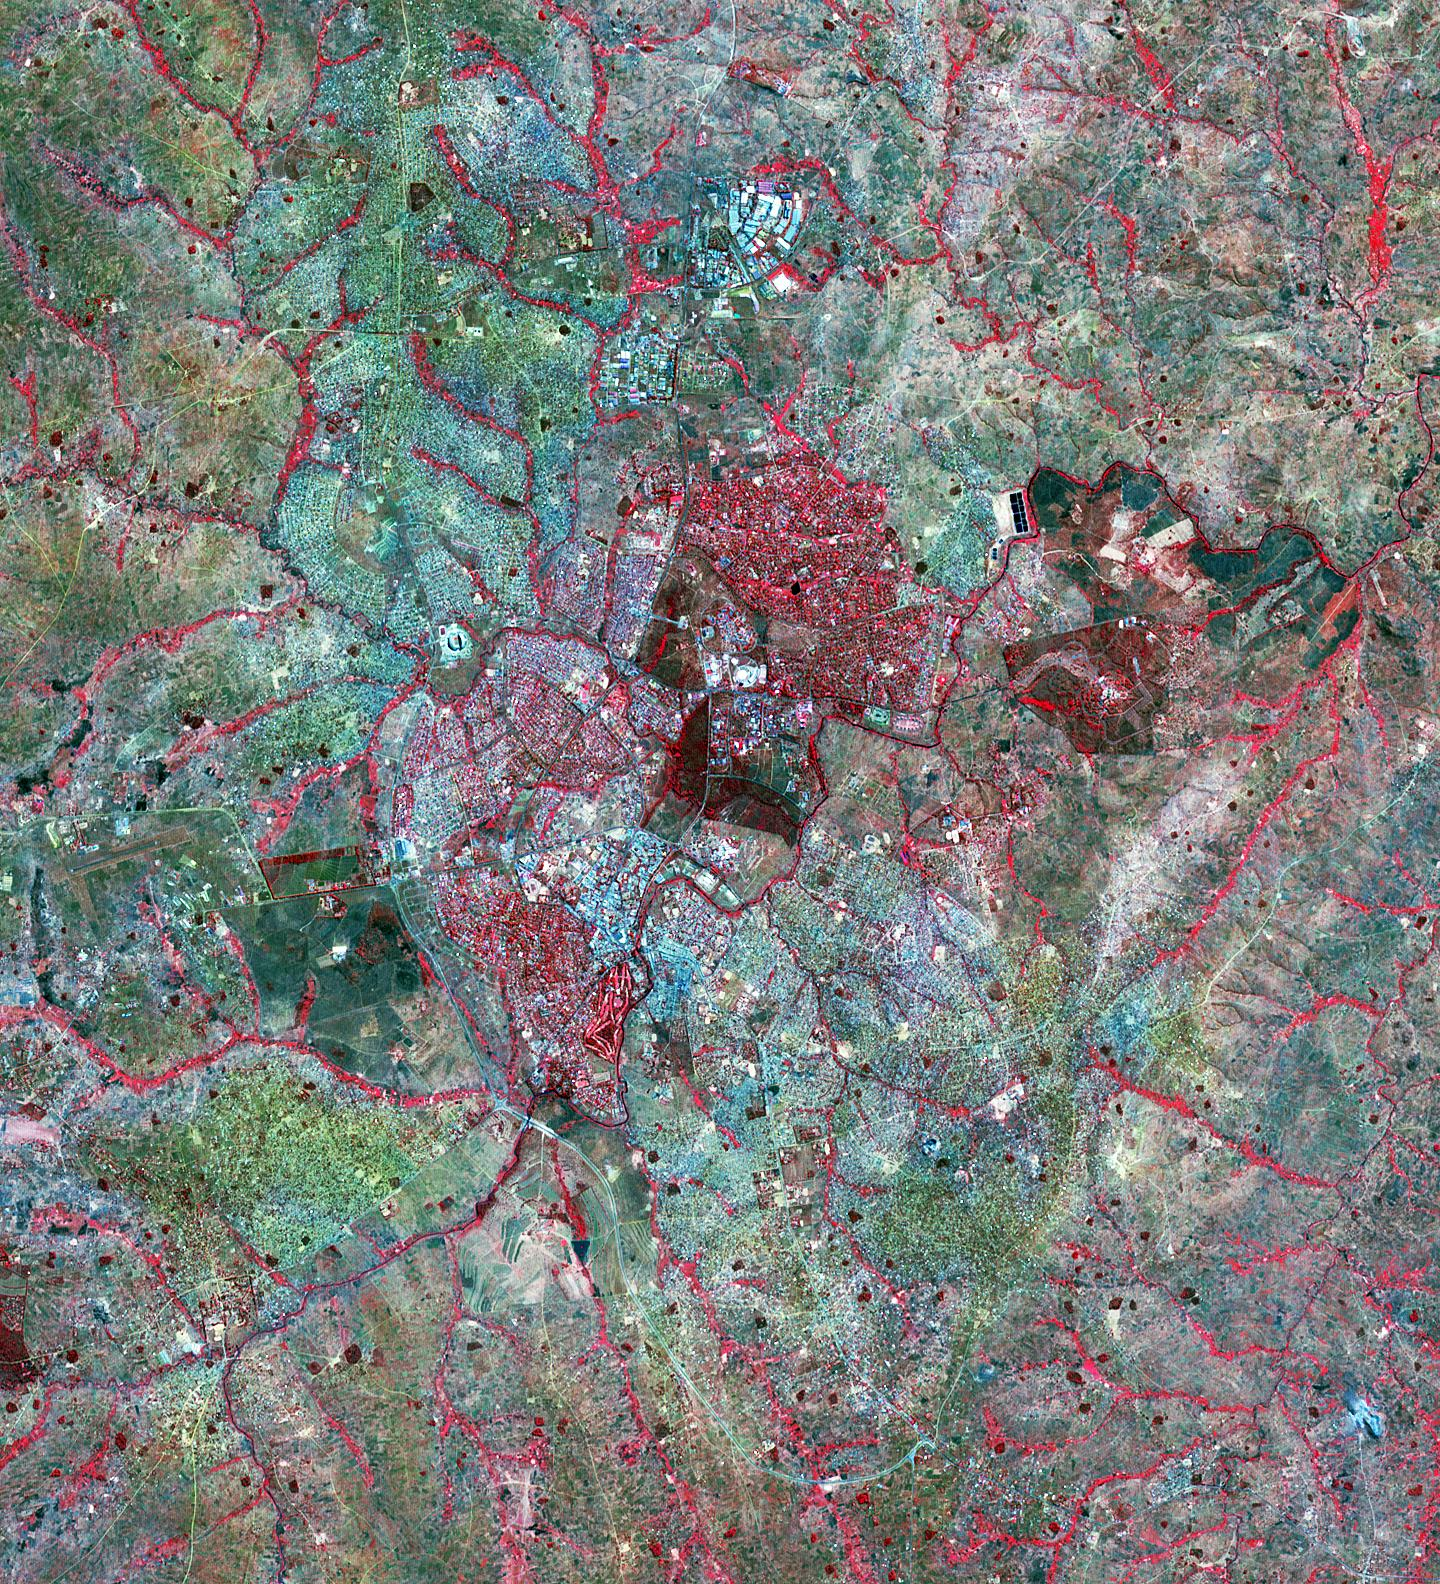

Lilongwe, Malawi

Lilongwe is the capital city of Malawi. Like many cities in Africa, it has seen phenomenal growth in the last 50 years. In 1966 the population was about 19,000; in 1987 the census counted 223,000 inhabitants; and in 2015 1,080,000 residents called Lilongwe home. . The Landsat image was acquired 27 August 1984, and the ASTER image on 31 July 2015. The images cover an area of 20 by 33 km, and are located at 14 degrees south, 33.8 degrees east.

With its 14 spectral bands from the visible to the thermal infrared wavelength region and its high spatial resolution of 15 to 90 meters (about 50 to 300 feet), ASTER images Earth to map and monitor the changing surface of our planet. ASTER is one of five Earth-observing instruments launched Dec. 18, 1999, on Terra. The instrument was built by Japan’s Ministry of Economy, Trade and Industry. A joint U.S./Japan science team is responsible for validation and calibration of the instrument and data products.

The broad spectral coverage and high spectral resolution of ASTER provides scientists in numerous disciplines with critical information for surface mapping and monitoring of dynamic conditions and temporal change. Example applications are: monitoring glacial advances and retreats; monitoring potentially active volcanoes; identifying crop stress; determining cloud morphology and physical properties; wetlands evaluation; thermal pollution monitoring; coral reef degradation; surface temperature mapping of soils and geology; and measuring surface heat balance.

The U.S. science team is located at NASA’s Jet Propulsion Laboratory, Pasadena, Calif. The Terra mission is part of NASA’s Science Mission Directorate, Washington, D.C.

Credit: NASA/METI/AIST/Japan Space Systems, and U.S./Japan ASTER Science Team